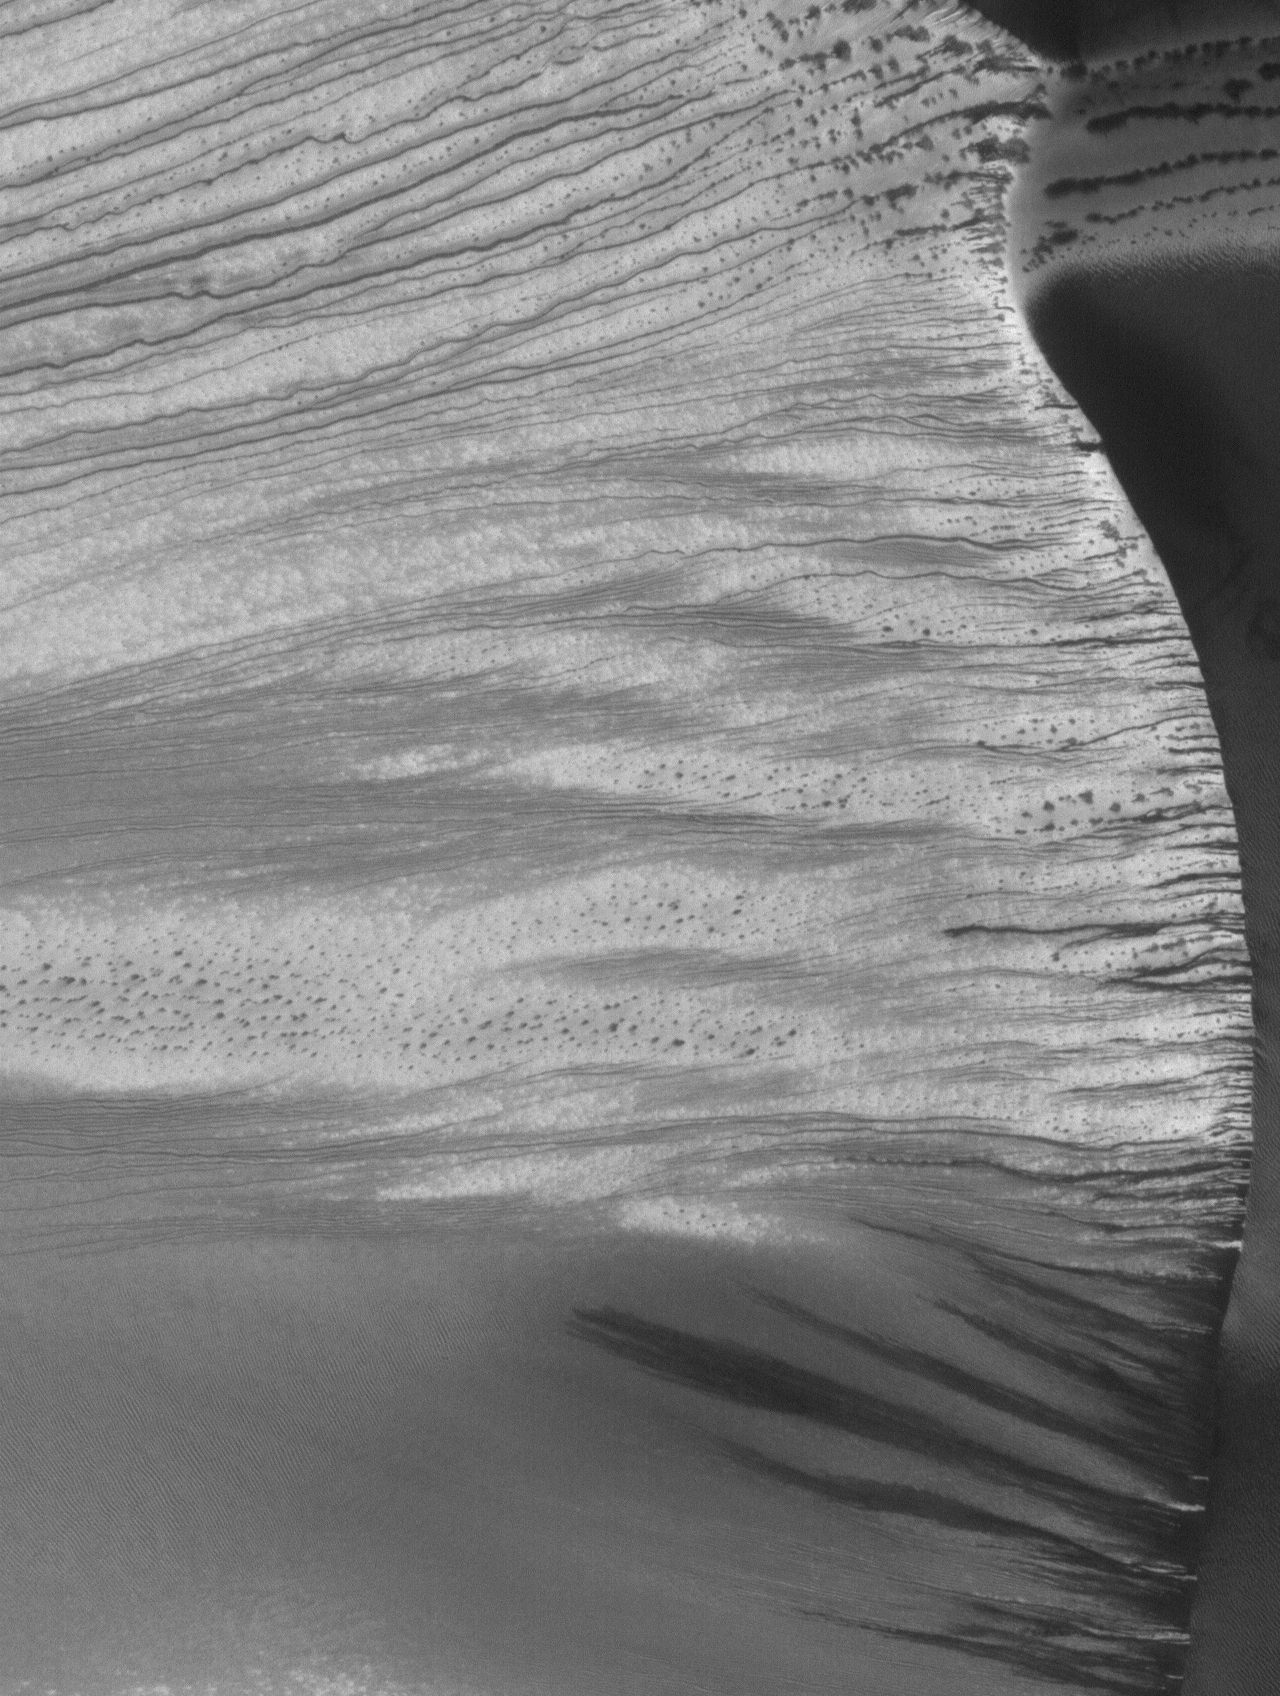

Russell Dune Gullies

8 May 2005
This Mars Global Surveyor (MGS) Mars Orbiter Camera (MOC) image shows gullies on a large slip face in the Russell Crater dune field. When the image was acquired, the dunes were still covered with seasonal frost.

Location near: 54.7°S, 347.0°W
Image width: ~3 km (~1.9 mi)
Illumination from: upper left
Season: Southern Winter

Credit: NASA/JPL/Malin Space Science Systems